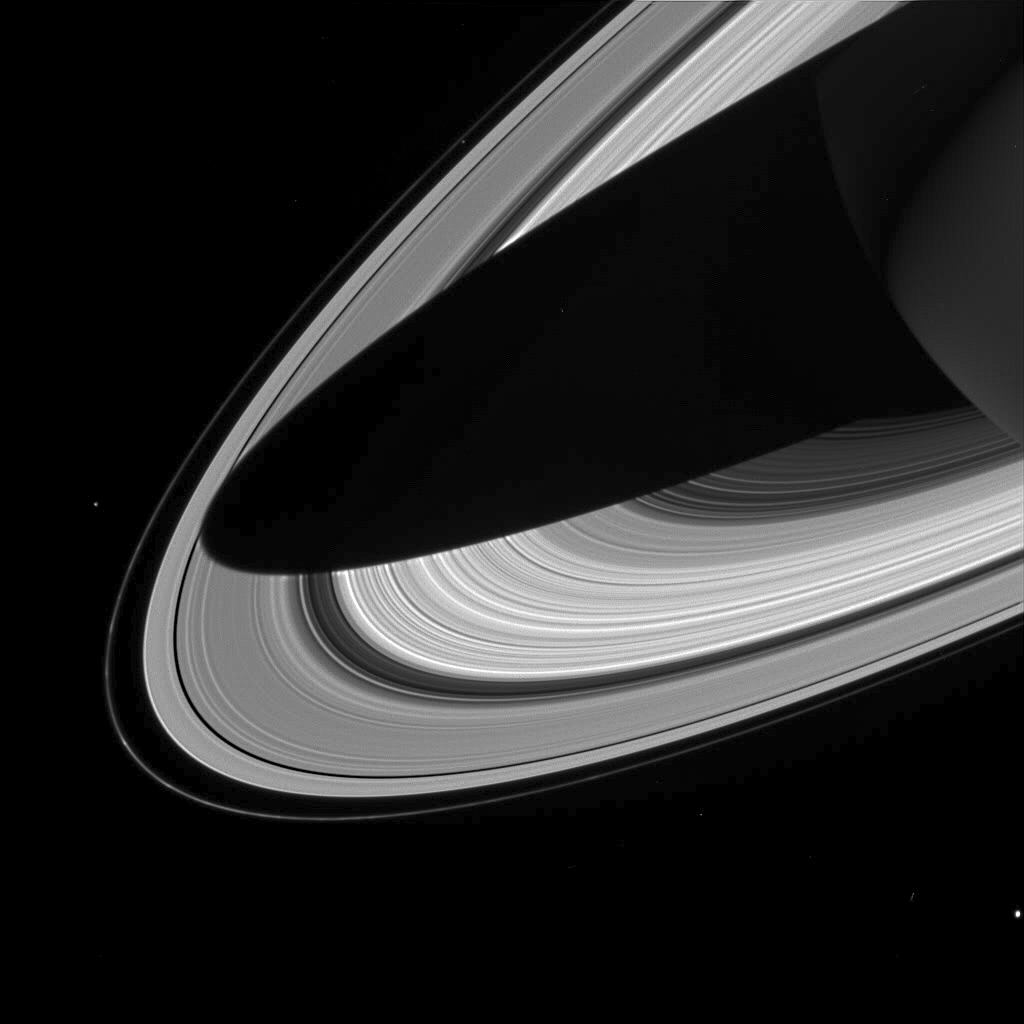

Rings and More Rings

This dramatic view of Saturn’s rings draped by the shadow of Saturn, shows brightness variations that correspond to differences in the concentration of the ring particles as they orbit the planet.

The planet’s western limb is visible in the upper right corner. Three of Saturn’s moons can be seen here: Bright Enceladus (499 kilometers, or 310 miles across) is visible near lower right; Epimetheus (116 kilometers, or 72 miles across) appears at center left; and interior to the F ring, near the top of the image, is Prometheus (102 kilometers, or 63 miles across). The F ring, the outermost ring shown here, displays several knot-like features near the left side of the image.

The image was taken in visible light by the Cassini spacecraft wide angle camera on July 3, 2004, from a distance of 1.5 million kilometers (930,000 miles) from Saturn, at a Sun-Saturn-spacecraft, or phase, angle of about 108 degrees. This is the first processed wide angle camera image to be released since Cassini’s encounter with Jupiter in 2000. The image scale is 87 kilometers (54 miles) per pixel.

The Cassini-Huygens mission is a cooperative project of NASA, the European Space Agency and the Italian Space Agency. The Jet Propulsion Laboratory, a division of the California Institute of Technology in Pasadena, manages the Cassini-Huygens mission for NASA’s Office of Space Science, Washington, D.C. The Cassini orbiter and its two onboard cameras were designed, developed and assembled at JPL. The imaging team is based at the Space Science Institute, Boulder, Colo.

Credit: NASA/JPL/Space Science Institute